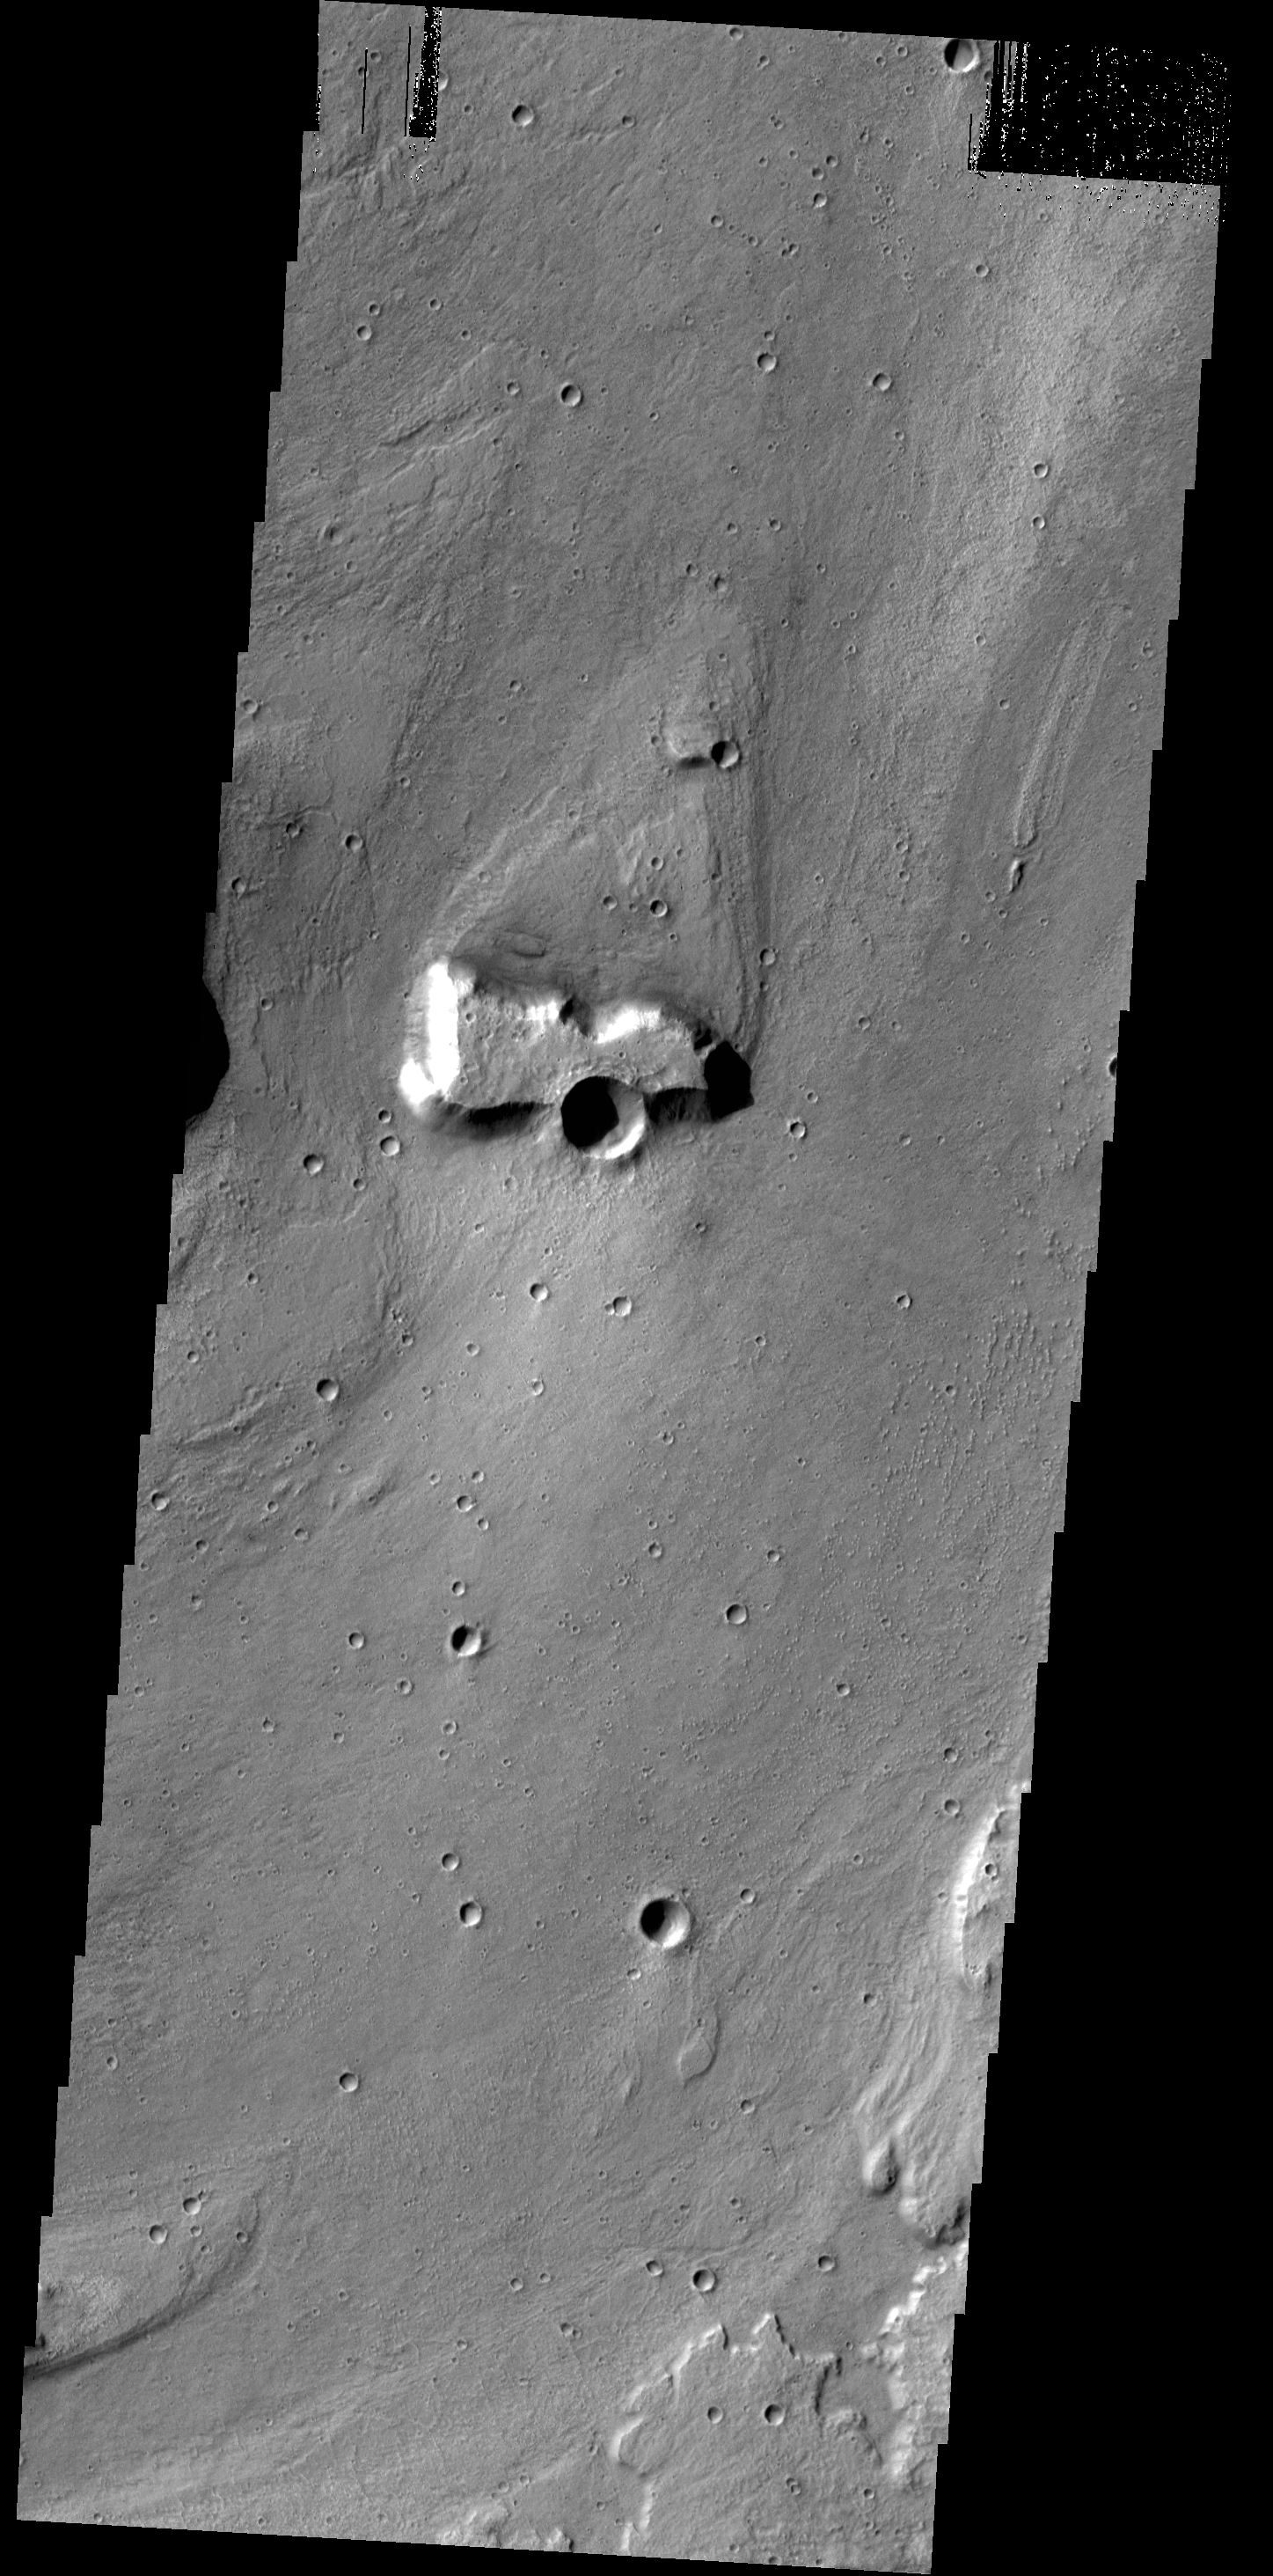

Streamlined Island

Today’s VIS image shows a streamlined island in a broad channel in Chryse Planitia. The channel is part of the outflow region of Lobo Vallis, a northern branch of Kasei Valles.

Credit: NASA/JPL-Caltech/ASU